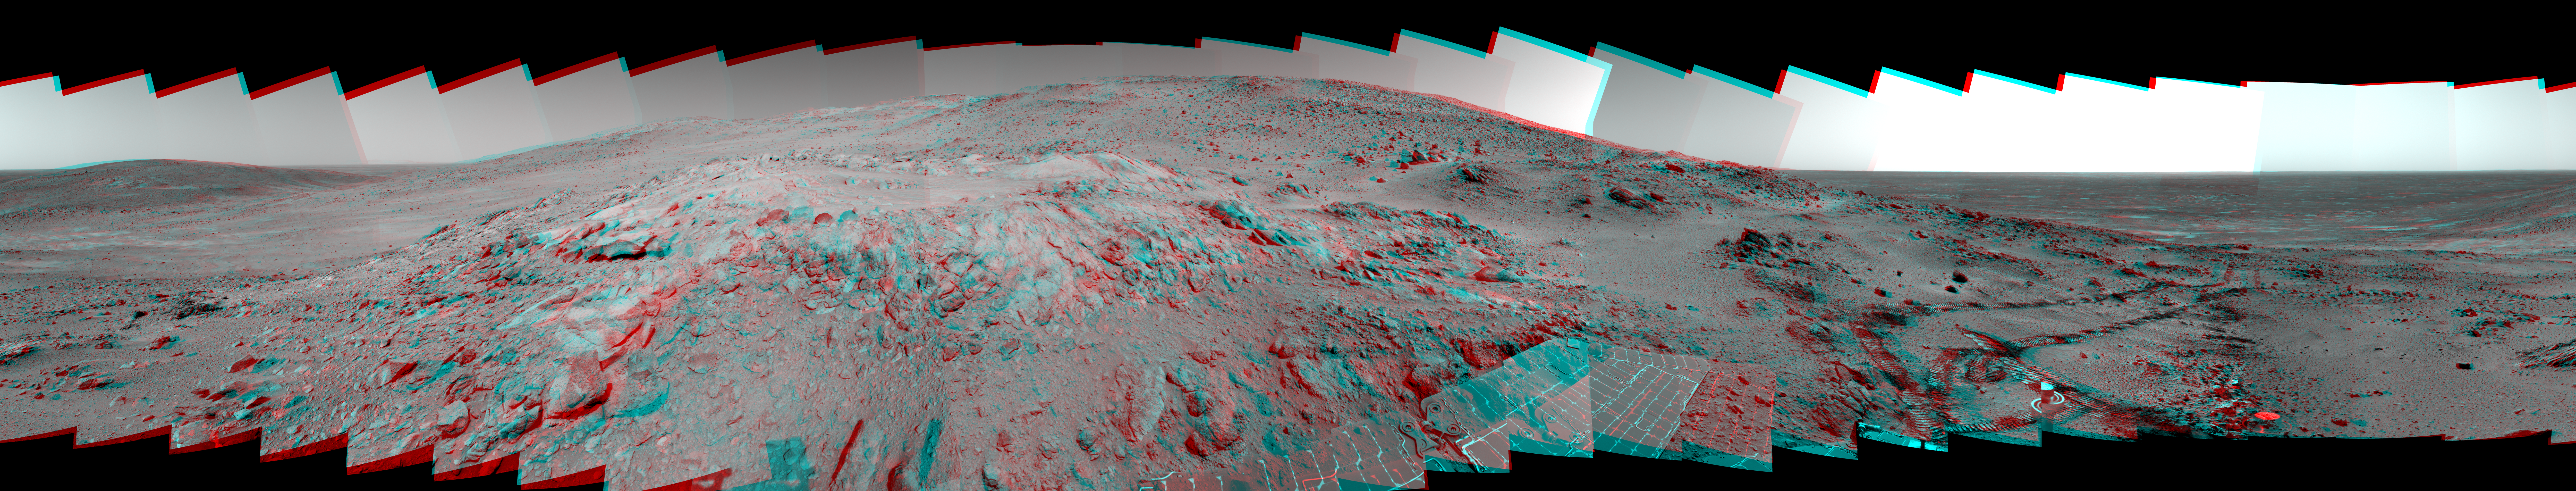

Spirit’s ‘Lookout Panorama’ in 3-D

Figure 1

This is a stereoscopic version of the Spirit panoramic camera’s “Lookout” panorama, acquired on the rover’s 410th to 413th martian days, or sols (Feb. 27 to Mar. 2, 2005). The view is from a position known informally as “Larry’s Lookout” along the drive up “Husband Hill.” The summit of Husband Hill is the far peak near the center of this panorama and is about 200 meters (656 feet) away from the rover and about 45 meters (148 feet) higher in elevation. The bright rocky outcrop near the center of the panorama is part of the “Cumberland Ridge,” and beyond that and to the left is the “Tennessee Valley.” Spirit’s tracks leading back from the “West Spur” region can be seen on the right side of the panorama. The region just beyond the area where the tracks made their last zig-zag is the area known as “Paso Robles,” where Spirit discovered rock and soil deposits with very high sulfur abundances.

This stereo anaglyph is presented in a cylindrical-perspective projection with special “untilt” processing. The tilt of the rover (roll -14 degrees, pitch +13 degrees) has been removed by special processing of the images, resulting in a flat horizon (thus a more “natural” view) with very little vertical disparity. (Vertical disparity is one of the main things that give you a headache when looking at stereo images.) Geometric and brightness corrections have been applied.

Figure 1 is the left-eye view of a stereo pair and Figure 2 is the right-eye view of a stereo pair.

Credit: NASA/JPL/Cornell